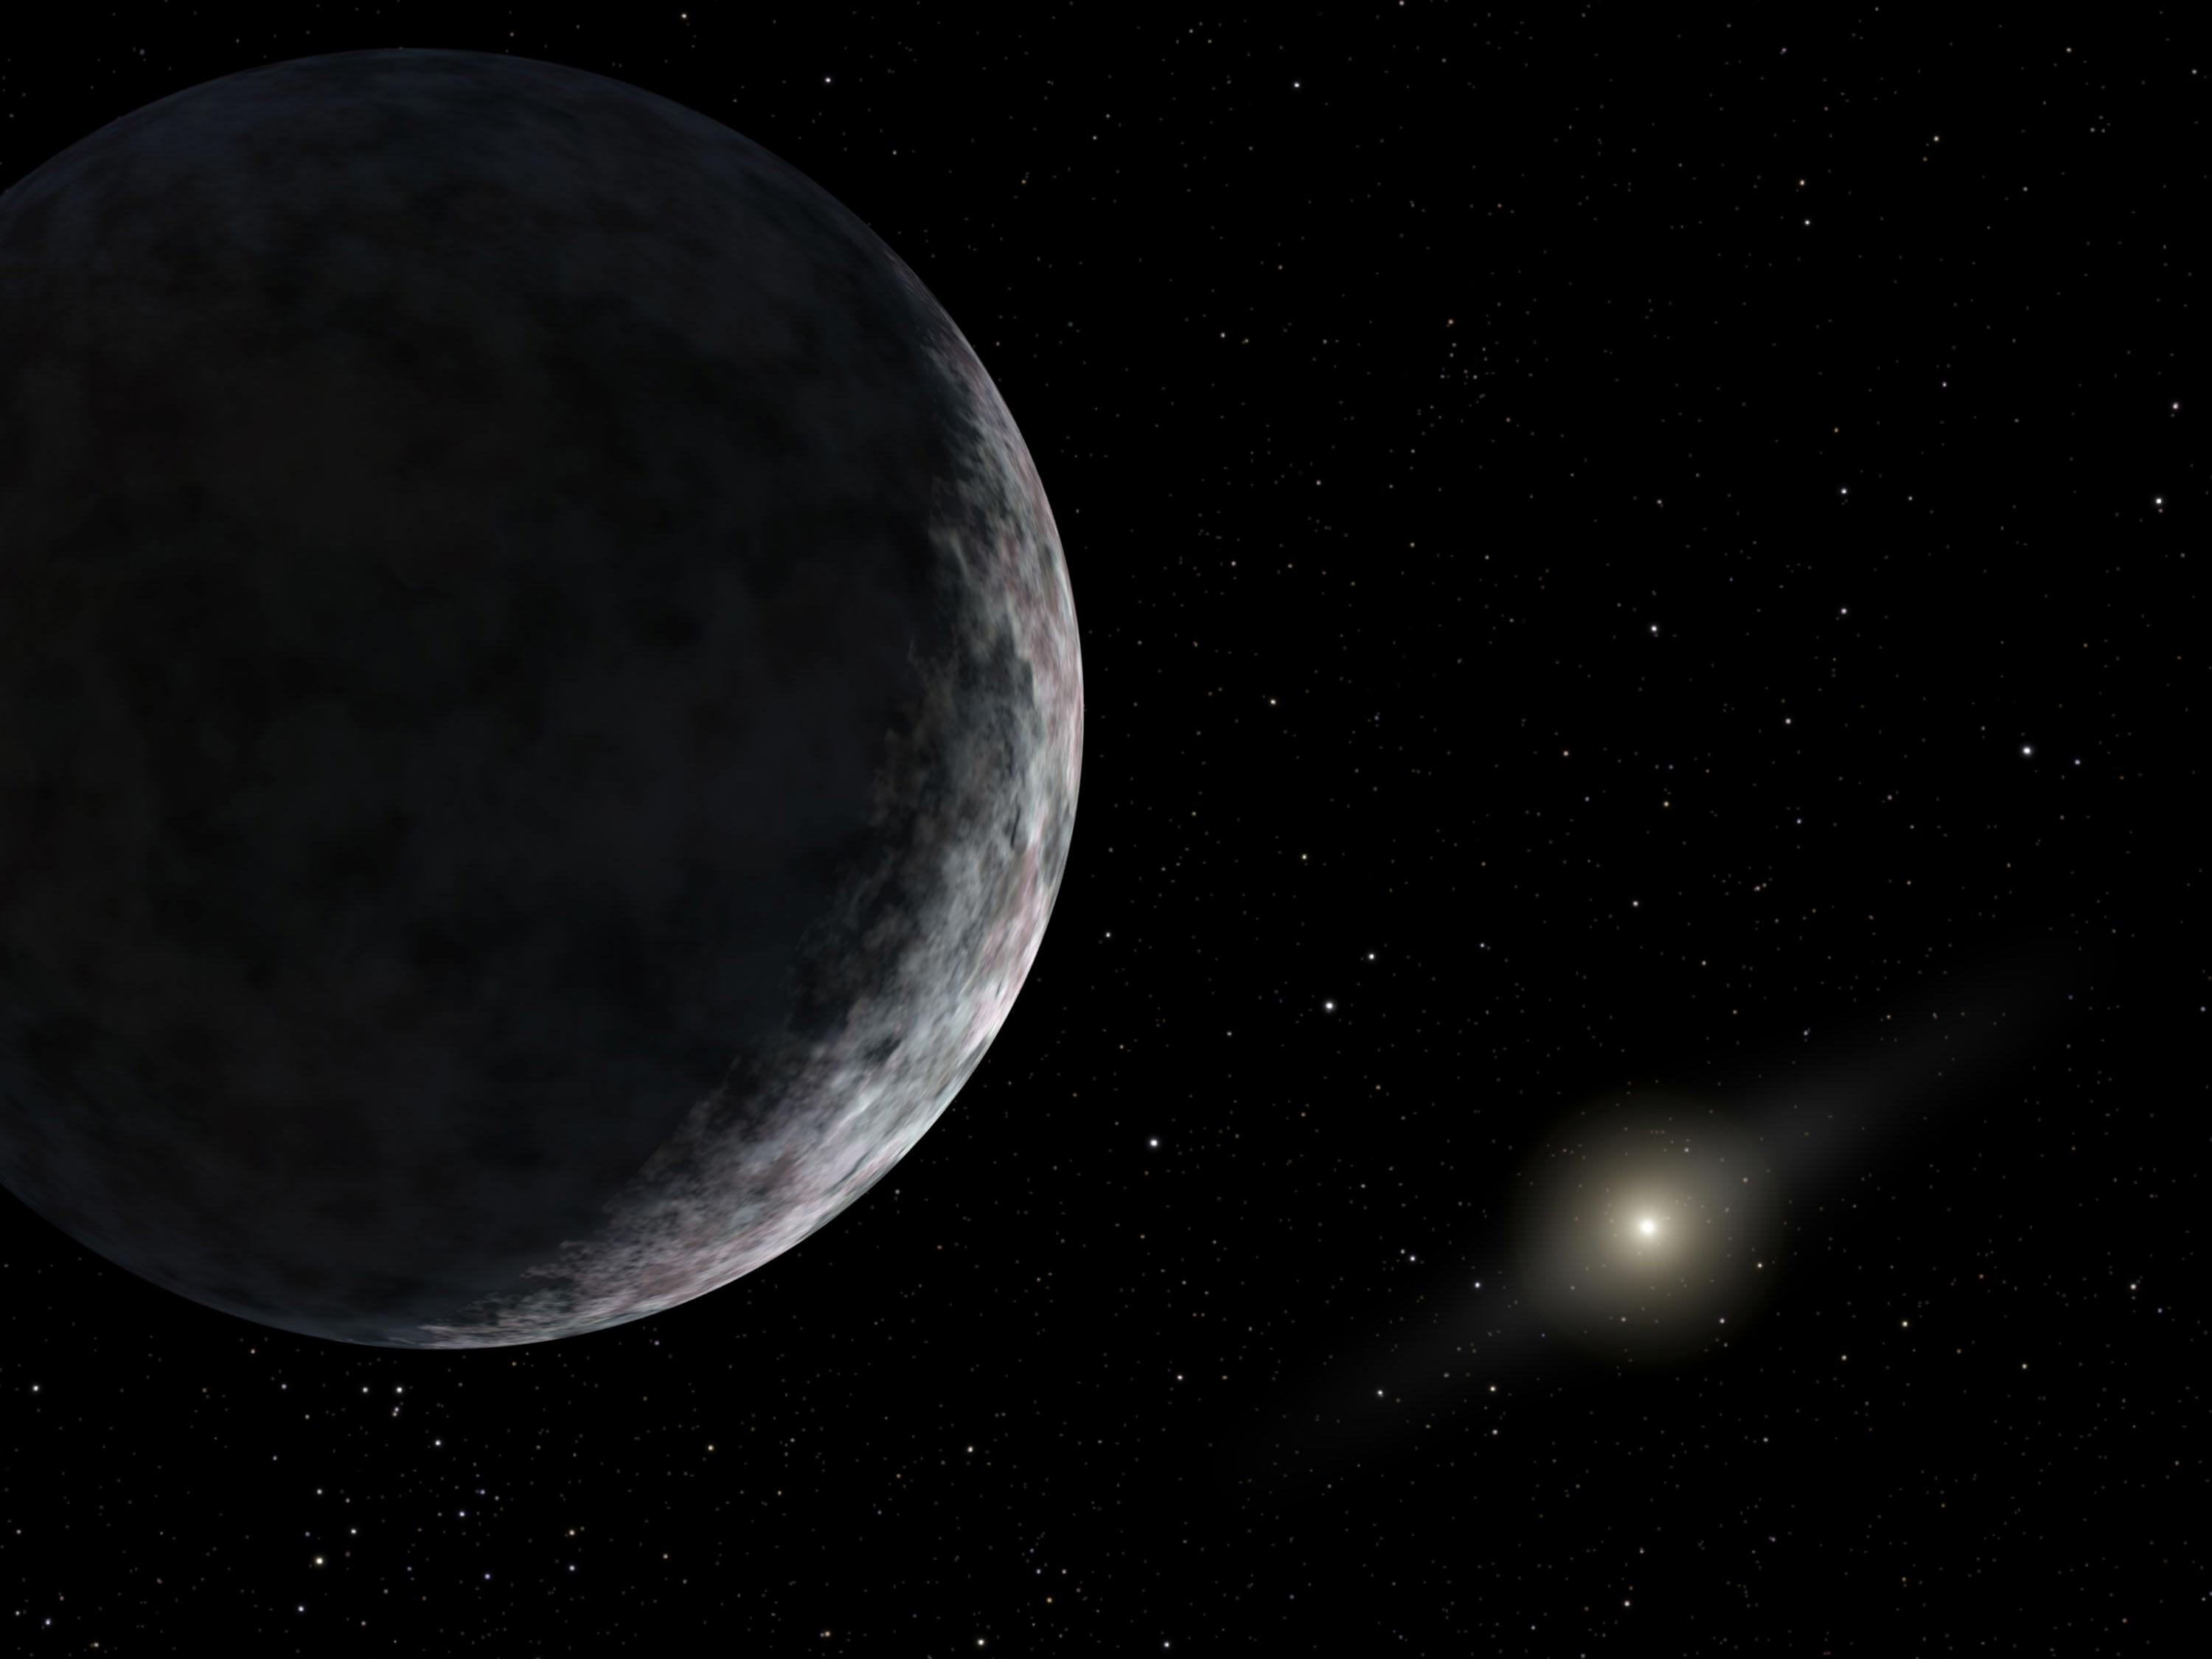

Newest Member of Our Solar System (Artist’s Concept)

The dwarf planet, formerly known as 2003 UB313 (or Xena), is now called Eris, after the Greek goddess of discord and strife.

This artist’s concept shows the planet catalogued as 2003 UB313 at the lonely outer fringes of our solar system. Our Sun can be seen in the distance. The new planet, which is yet to be formally named, is at least as big as Pluto and about three times farther away from the Sun than Pluto. It is very cold and dark. The planet was discovered by the Samuel Oschin Telescope at the Palomar Observatory near San Diego, Calif., on Jan. 8, 2005.

A joint effort between JPL and the California Institute of Technology, the Palomar Observatory near San Diego houses a collection of famous telescopes, including the Hale 200-inch and Samuel Oschin 48-inch telescopes. The Palomar Adaptive Optics System, built by JPL and Caltech, corrects for the atmospheric blur of astronomical targets caused by turbulence in Earth’s atmosphere. This system’s camera was built by Cornell University, Ithaca, N.Y.

Credit: NASA/JPL-Caltech